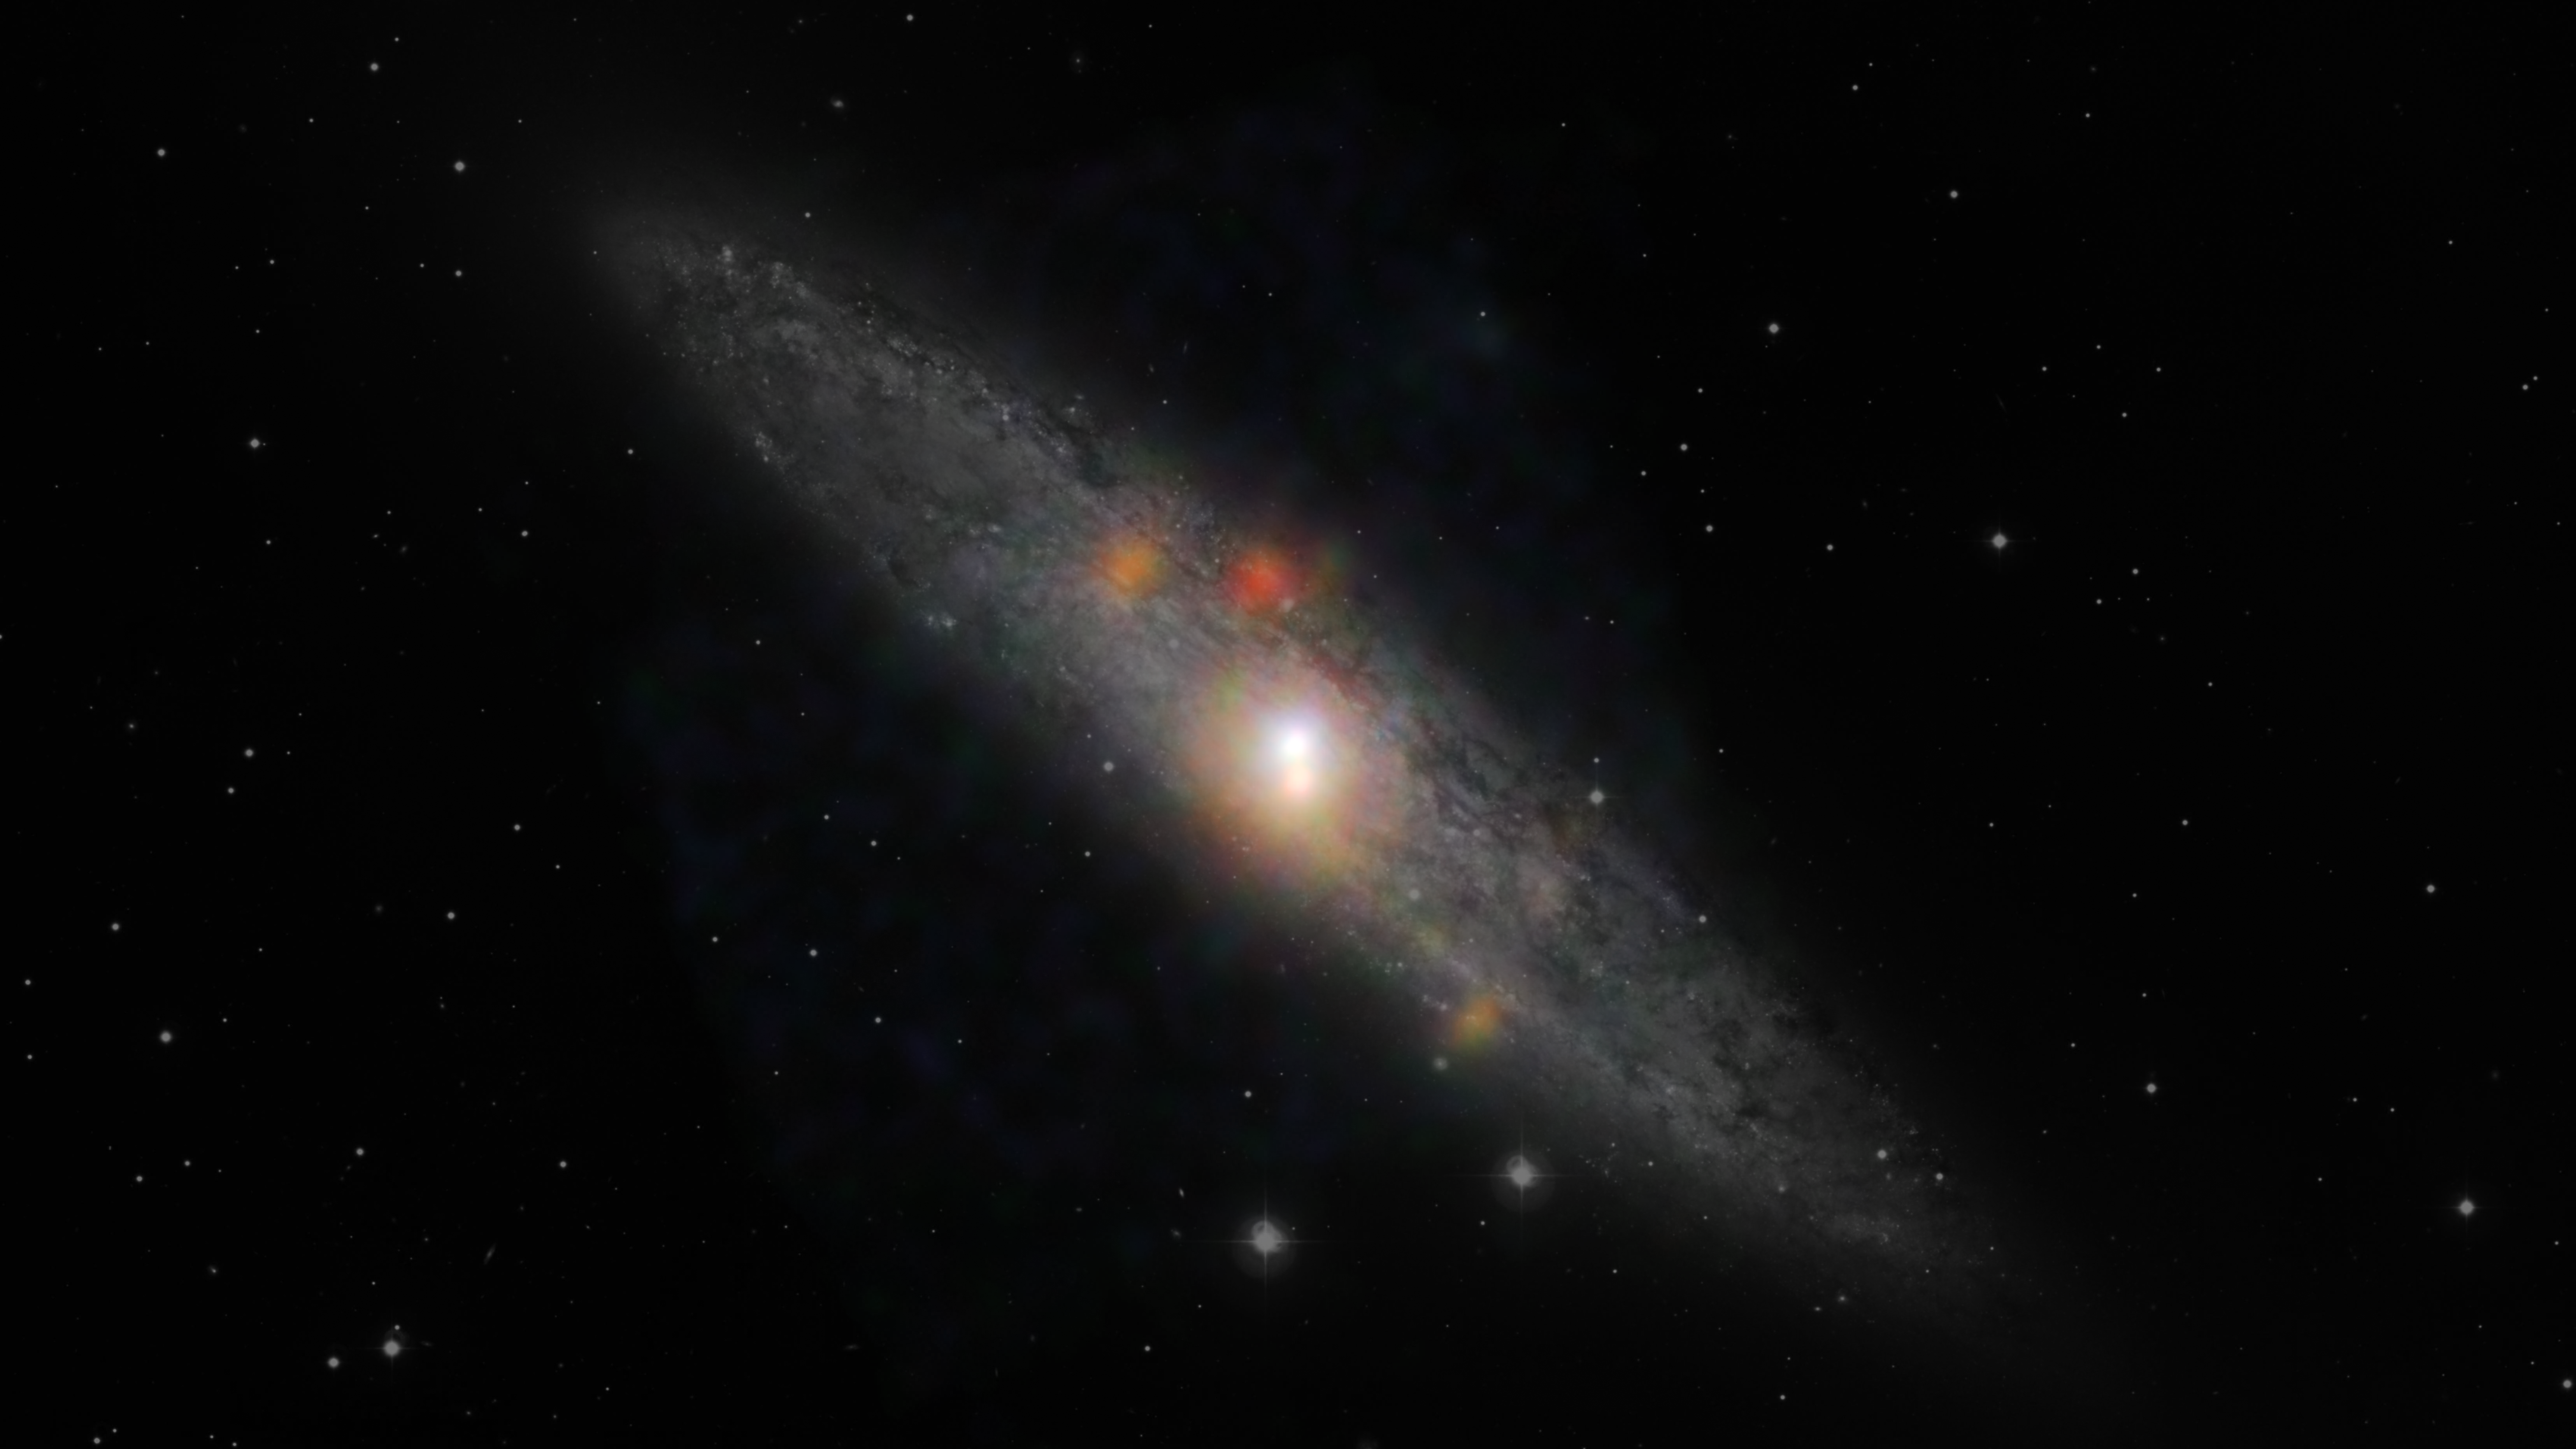

Sculptor Galaxy Shines with X-rays

The Sculptor galaxy is seen in a new light, in this composite image from NASA's Nuclear Spectroscopic Telescope Array (NuSTAR) and the European Southern Observatory in Chile. Visible data from the European Space Observatory show the backbone of the galaxy made up of stars, while NuSTAR data, which appear as colored blobs, show high-energy X-rays. The NuSTAR observations are the sharpest ever taken of this galaxy in high-energy X-rays.

The findings, when combined with those from NASA's Chandra X-ray Observatory, suggest that the supermassive black hole at the center of the Sculptor galaxy, also known as NGC 253, has dozed off, or gone inactive, sometime in the past decade. Future observations from both telescopes should help address this mystery.

The NuSTAR data also reveals a flaring source of high-energy X-rays, called an ultraluminous X-ray source, or ULX. This object, which appears as a blue spot near the hotter, central region of the galaxy, is either a black hole or a dense, dead star, called a neutron star, feeding off a partner star. The flare is thought to be the result of a change in the object's feeding patterns.

The other orange and reddish points are likely additional X-ray-generating pairs of stars located throughout the galaxy.

In this image, red shows low-energy X-ray radiation (3 to 7 kiloelectron volts), green is medium energy (7 to 10 kiloelectron volts), and blue is high energy (10 to 20 kiloelectron volts).

Credit: NASA/JPL-Caltech/JHU